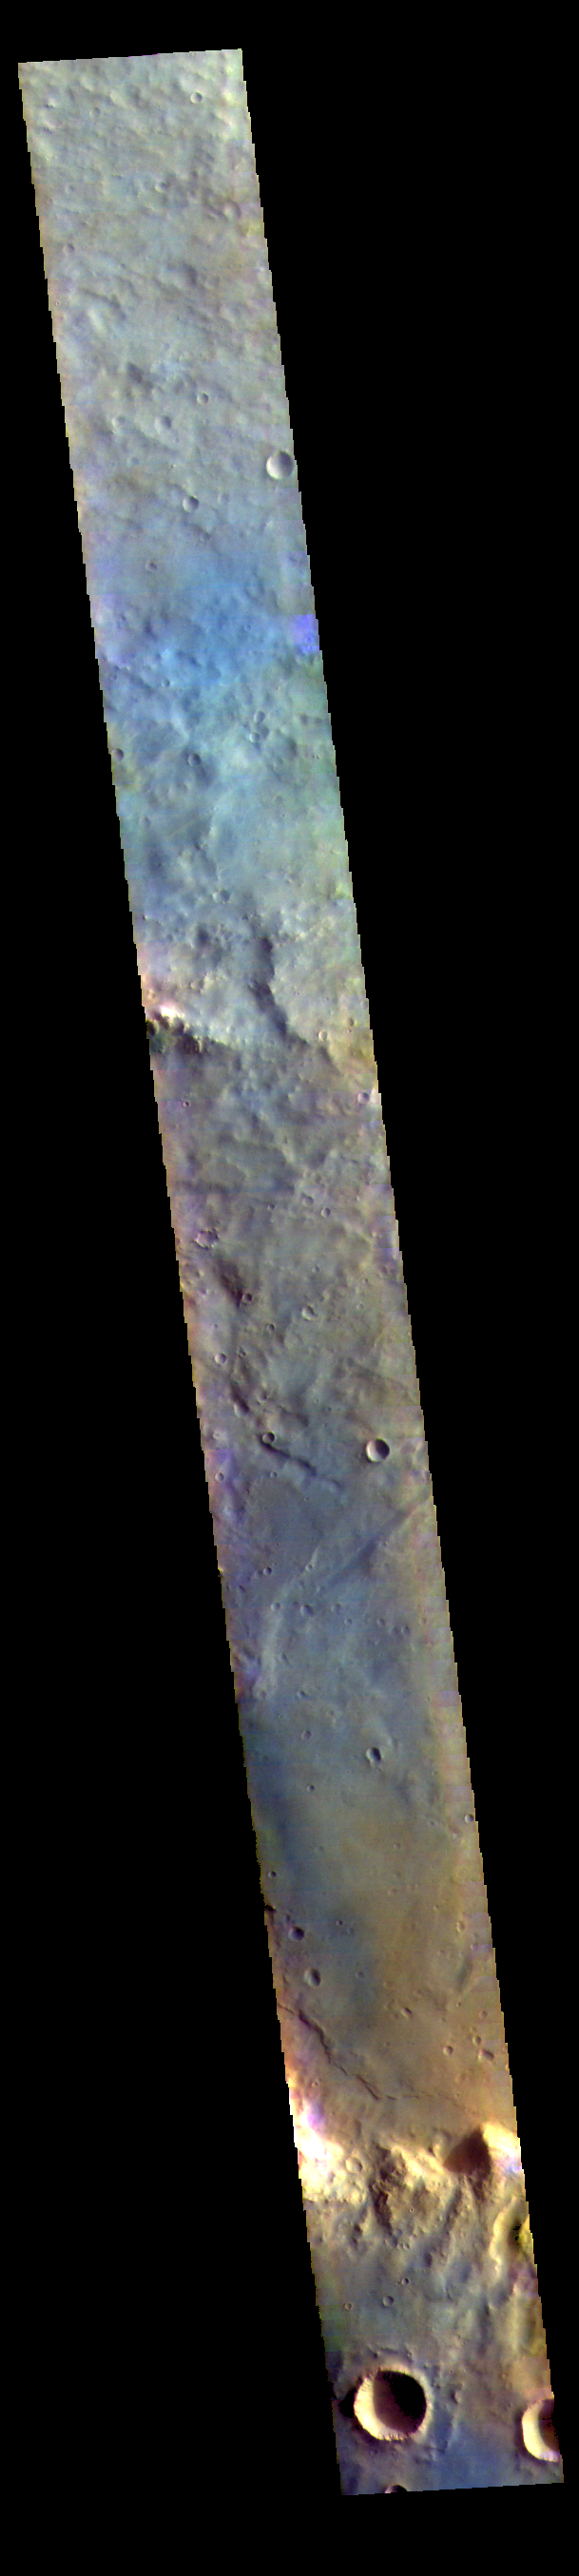

Schroeter Crater – False Color

The THEMIS VIS camera contains 5 filters. The data from different filters can be combined in multiple ways to create a false color image. These false color images may reveal subtle variations of the surface not easily identified in a single band image. Today’s false color image shows part of the floor of Schroeter Crater. Schroeter Crater is located in Terra Sabaea and is 291 km (180 miles) in diameter.

Credit: NASA/JPL-Caltech/ASU